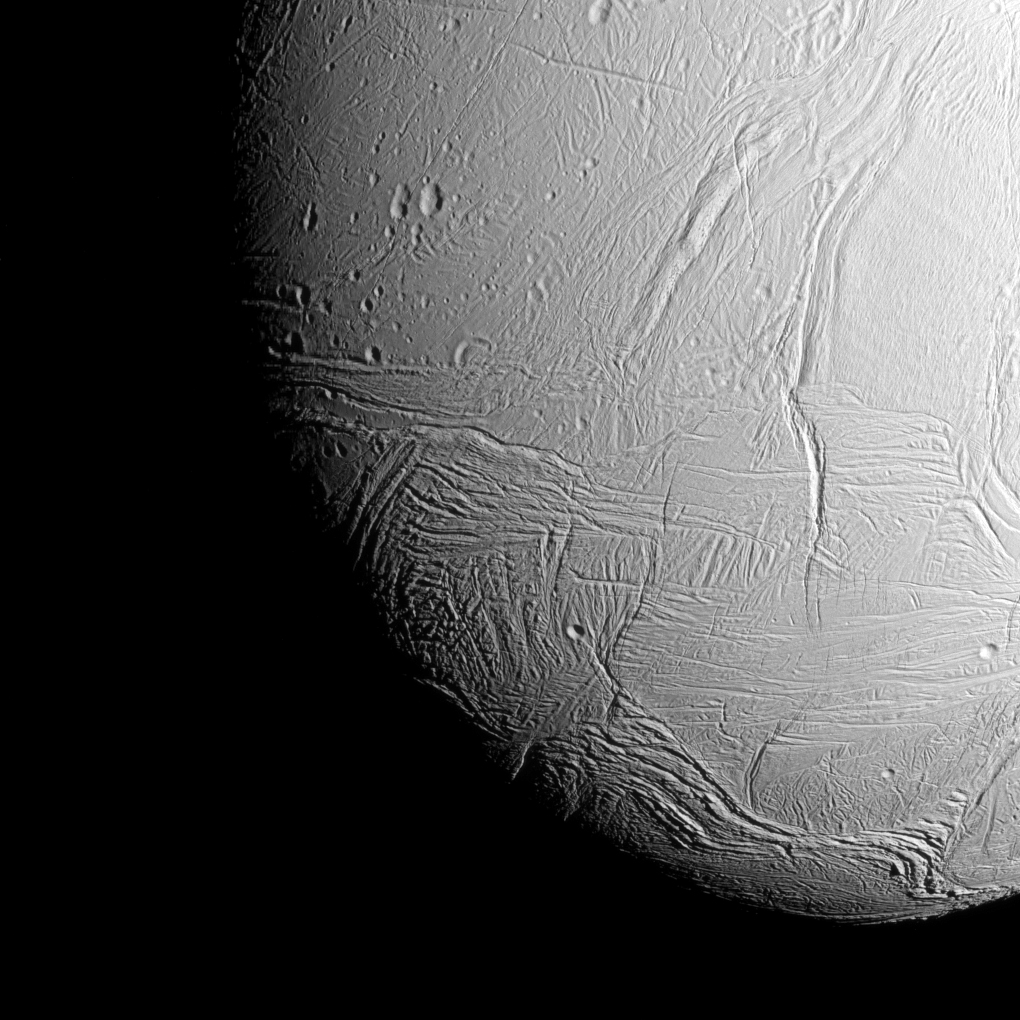

Heading for the South Pole

The south polar region of Saturn’s active, icy moon Enceladus awaits NASA’s Cassini spacecraft in this view, acquired on approach to the mission’s deepest-ever dive through the moon’s plume of icy spray. The wavy boundary of the moon’s south polar region is visible at bottom, where it disappears into wintry darkness.

This view was captured shortly after PIA17202.

This view looks towards the Saturn-facing side of Enceladus. North on Enceladus is up and rotated 22 degrees to the right. The image was taken in visible green light with the Cassini spacecraft narrow-angle camera on Oct. 28, 2015.

The view was acquired at a distance of approximately 38,000 miles (61,000 kilometers) from Enceladus and at a Sun-Enceladus-spacecraft, or phase, angle of 42 degrees. Image scale is 1,198 feet (365 meters) per pixel.

The Cassini mission is a cooperative project of NASA, ESA (the European Space Agency) and the Italian Space Agency. The Jet Propulsion Laboratory, a division of the California Institute of Technology in Pasadena, manages the mission for NASA’s Science Mission Directorate, Washington. The Cassini orbiter and its two onboard cameras were designed, developed and assembled at JPL. The imaging operations center is based at the Space Science Institute in Boulder, Colorado.

Credit: NASA/JPL-Caltech/Space Science Institute